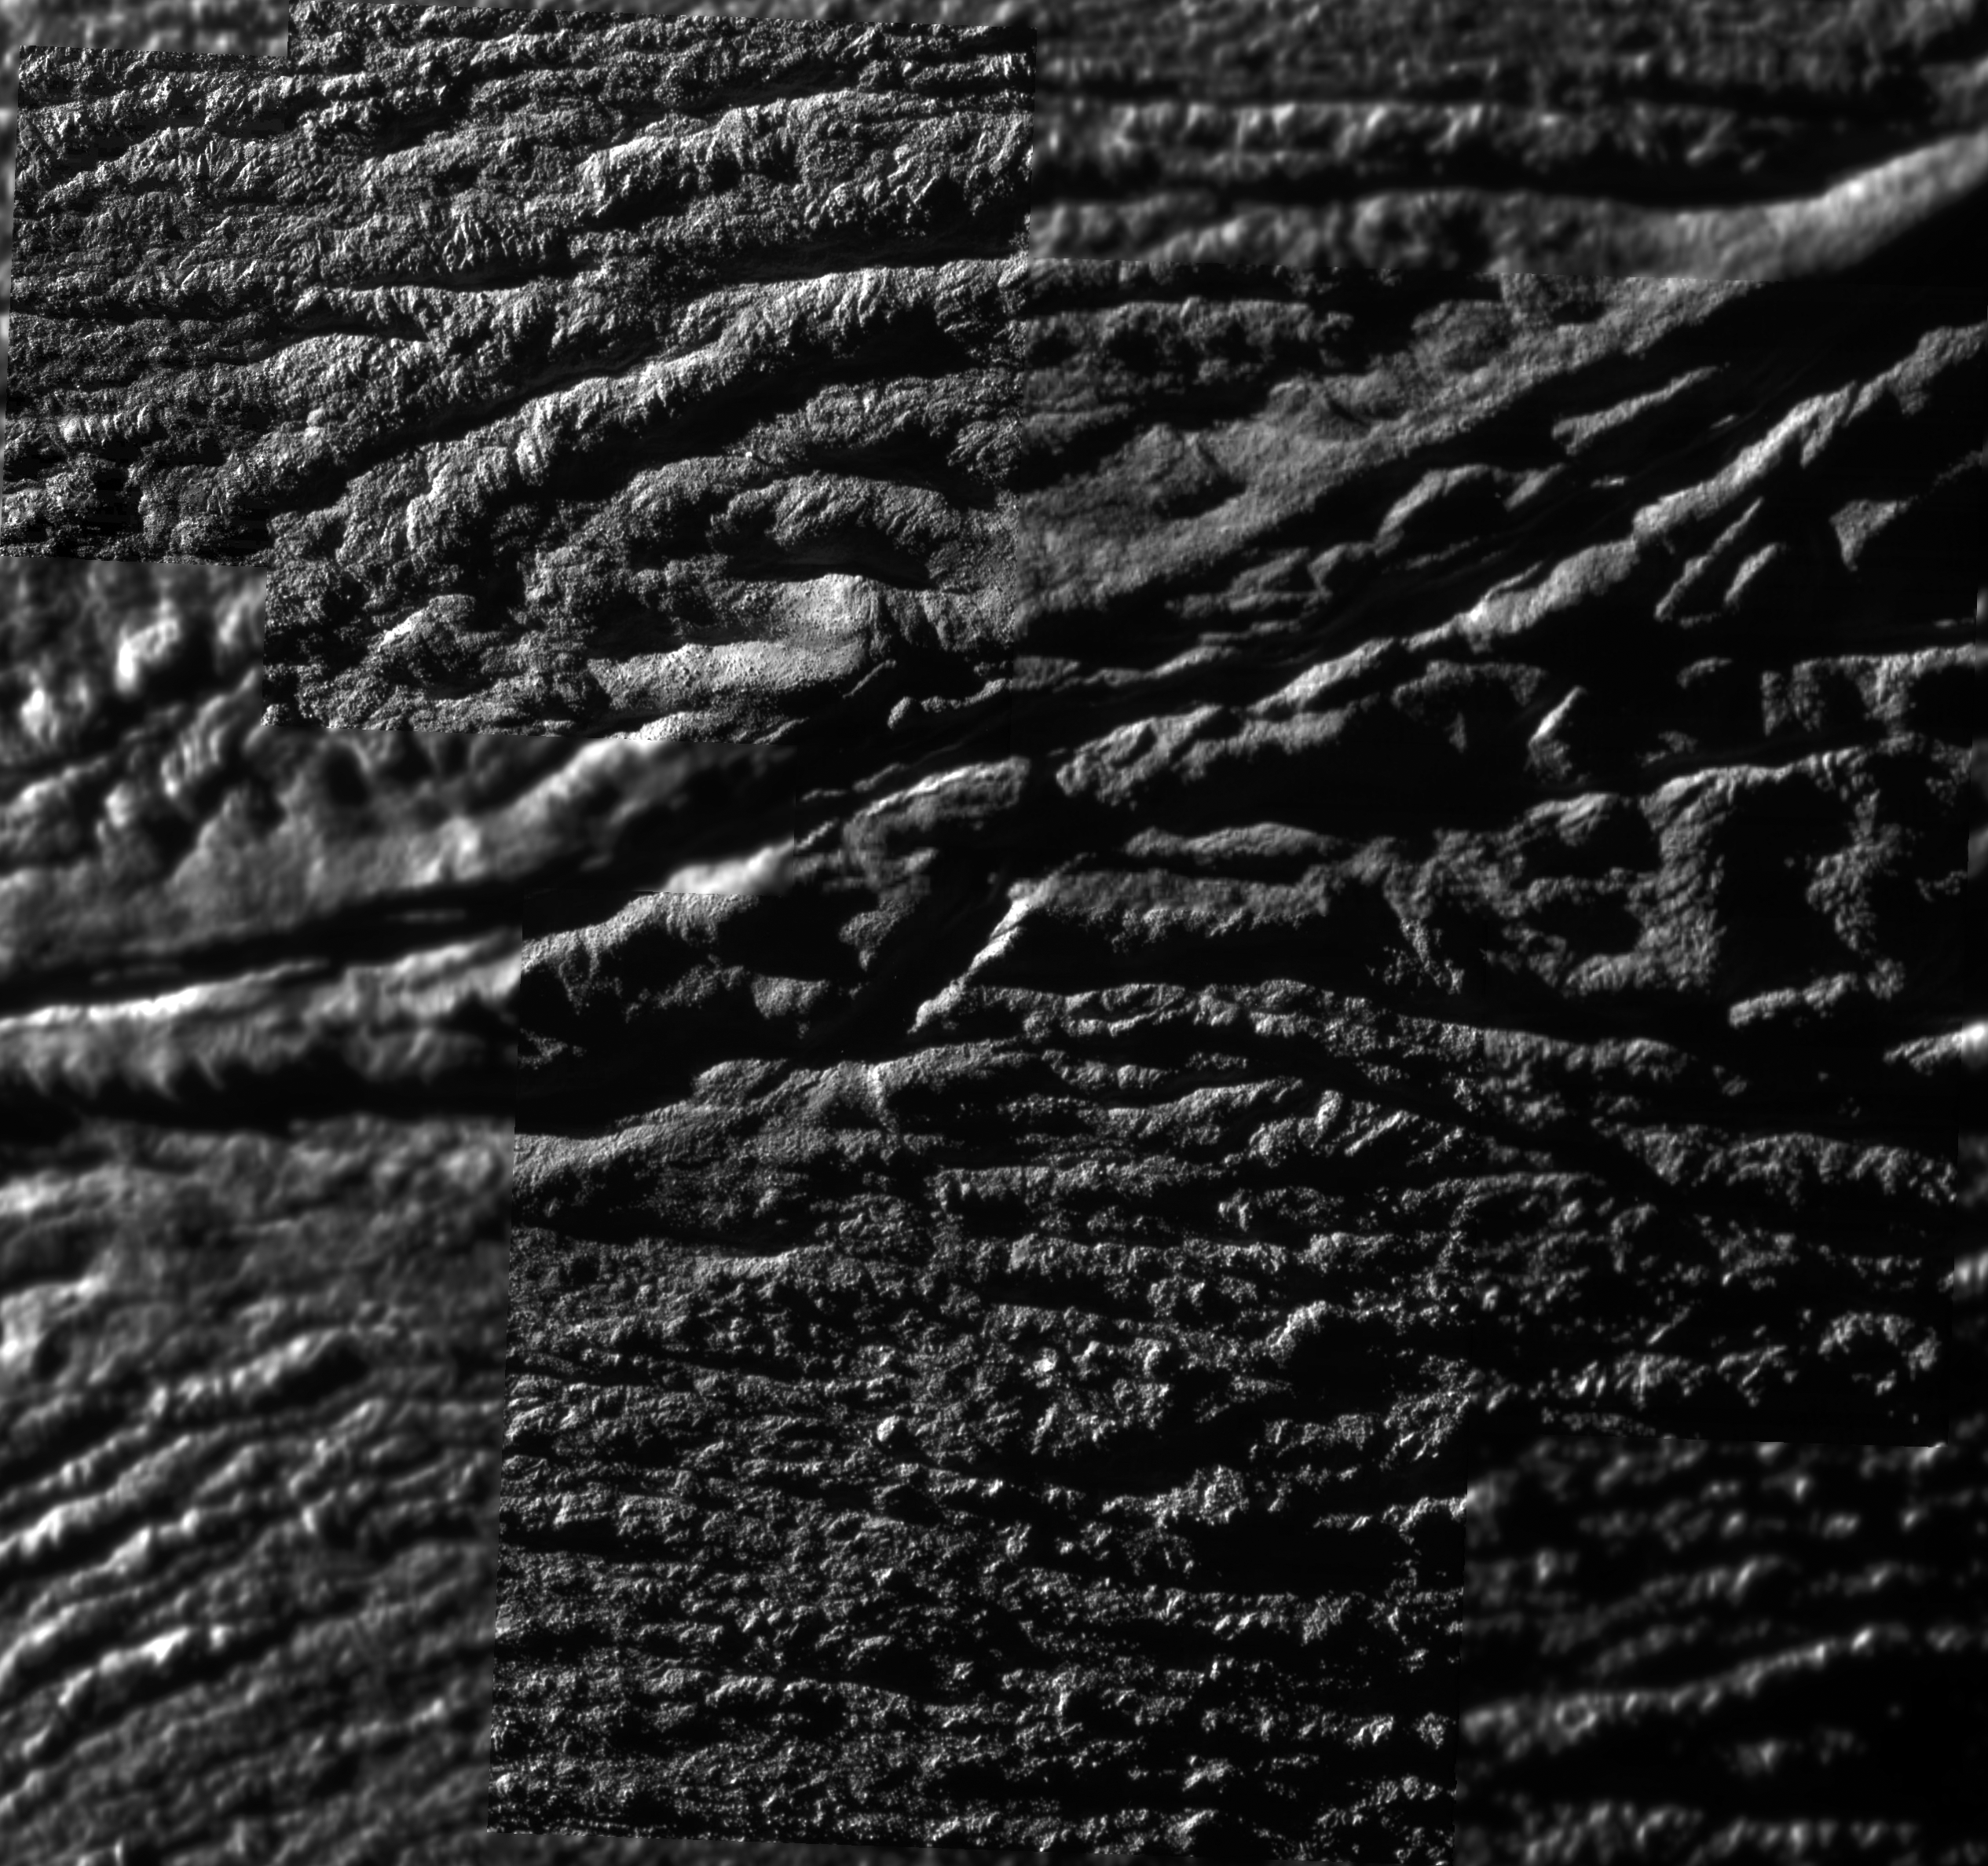

Enceladus Rev 91 Flyby – Skeet Shoot 1-4 Mosaic

Like hunters sighting a clay duck flying fast in the sky, this mosaic of Cassini images was made from ‘skeet shoot’ narrow-angle images 1, 2, 3, and 4, all captured during the Oct. 31, 2008, flyby of Saturn’s moon Enceladus.

The resolution of this mosaic is 12.3 meters (41 feet) per pixel and jet source VI (see PIA08385) is identified in the upper right.

The Cassini-Huygens mission is a cooperative project of NASA, the European Space Agency and the Italian Space Agency. The Jet Propulsion Laboratory, a division of the California Institute of Technology in Pasadena, manages the mission for NASA’s Science Mission Directorate, Washington, D.C. The Cassini orbiter and its two onboard cameras were designed, developed and assembled at JPL. The imaging operations center is based at the Space Science Institute in Boulder, Colo.

Credit: NASA/JPL/Space Science Institute